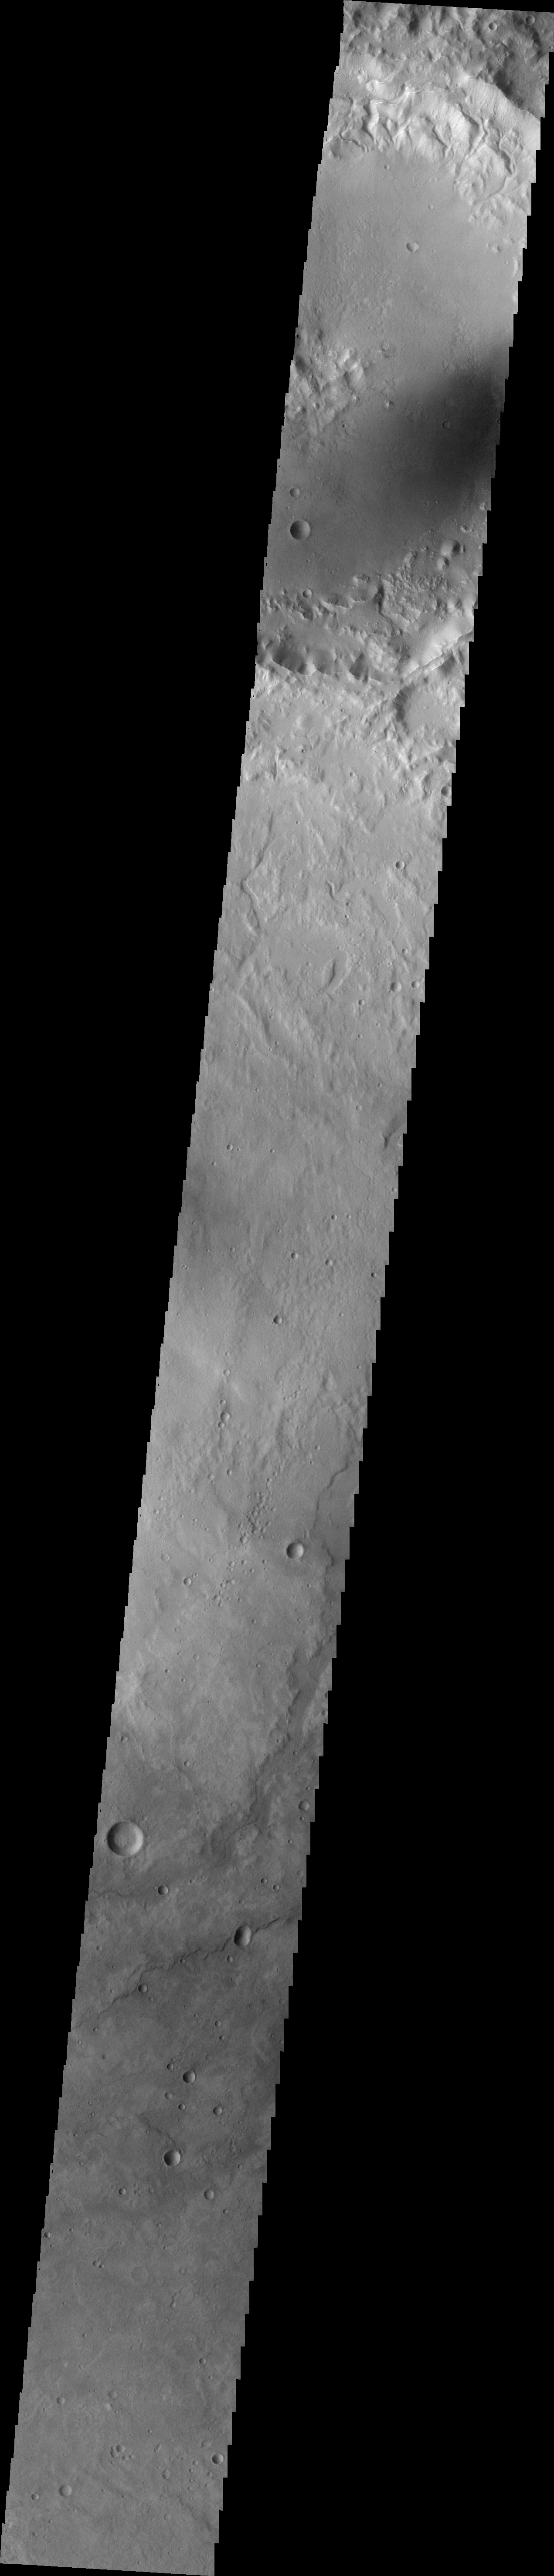

Crater Rim Channels

Channels dissect the northern rim of this unnamed crater in Terra Cimmeria.

Image information: VIS instrument. Latitude -34.2N, Longitude 132.3E. 36 meter/pixel resolution.

Please see the THEMIS Data Citation Note for details on crediting THEMIS images.

Note: this THEMIS visual image has not been radiometrically nor geometrically calibrated for this preliminary release. An empirical correction has been performed to remove instrumental effects. A linear shift has been applied in the cross-track and down-track direction to approximate spacecraft and planetary motion. Fully calibrated and geometrically projected images will be released through the Planetary Data System in accordance with Project policies at a later time.

NASA’s Jet Propulsion Laboratory manages the 2001 Mars Odyssey mission for NASA’s Office of Space Science, Washington, D.C. The Thermal Emission Imaging System (THEMIS) was developed by Arizona State University, Tempe, in collaboration with Raytheon Santa Barbara Remote Sensing. The THEMIS investigation is led by Dr. Philip Christensen at Arizona State University. Lockheed Martin Astronautics, Denver, is the prime contractor for the Odyssey project, and developed and built the orbiter. Mission operations are conducted jointly from Lockheed Martin and from JPL, a division of the California Institute of Technology in Pasadena.

Credit: NASA/JPL/ASU